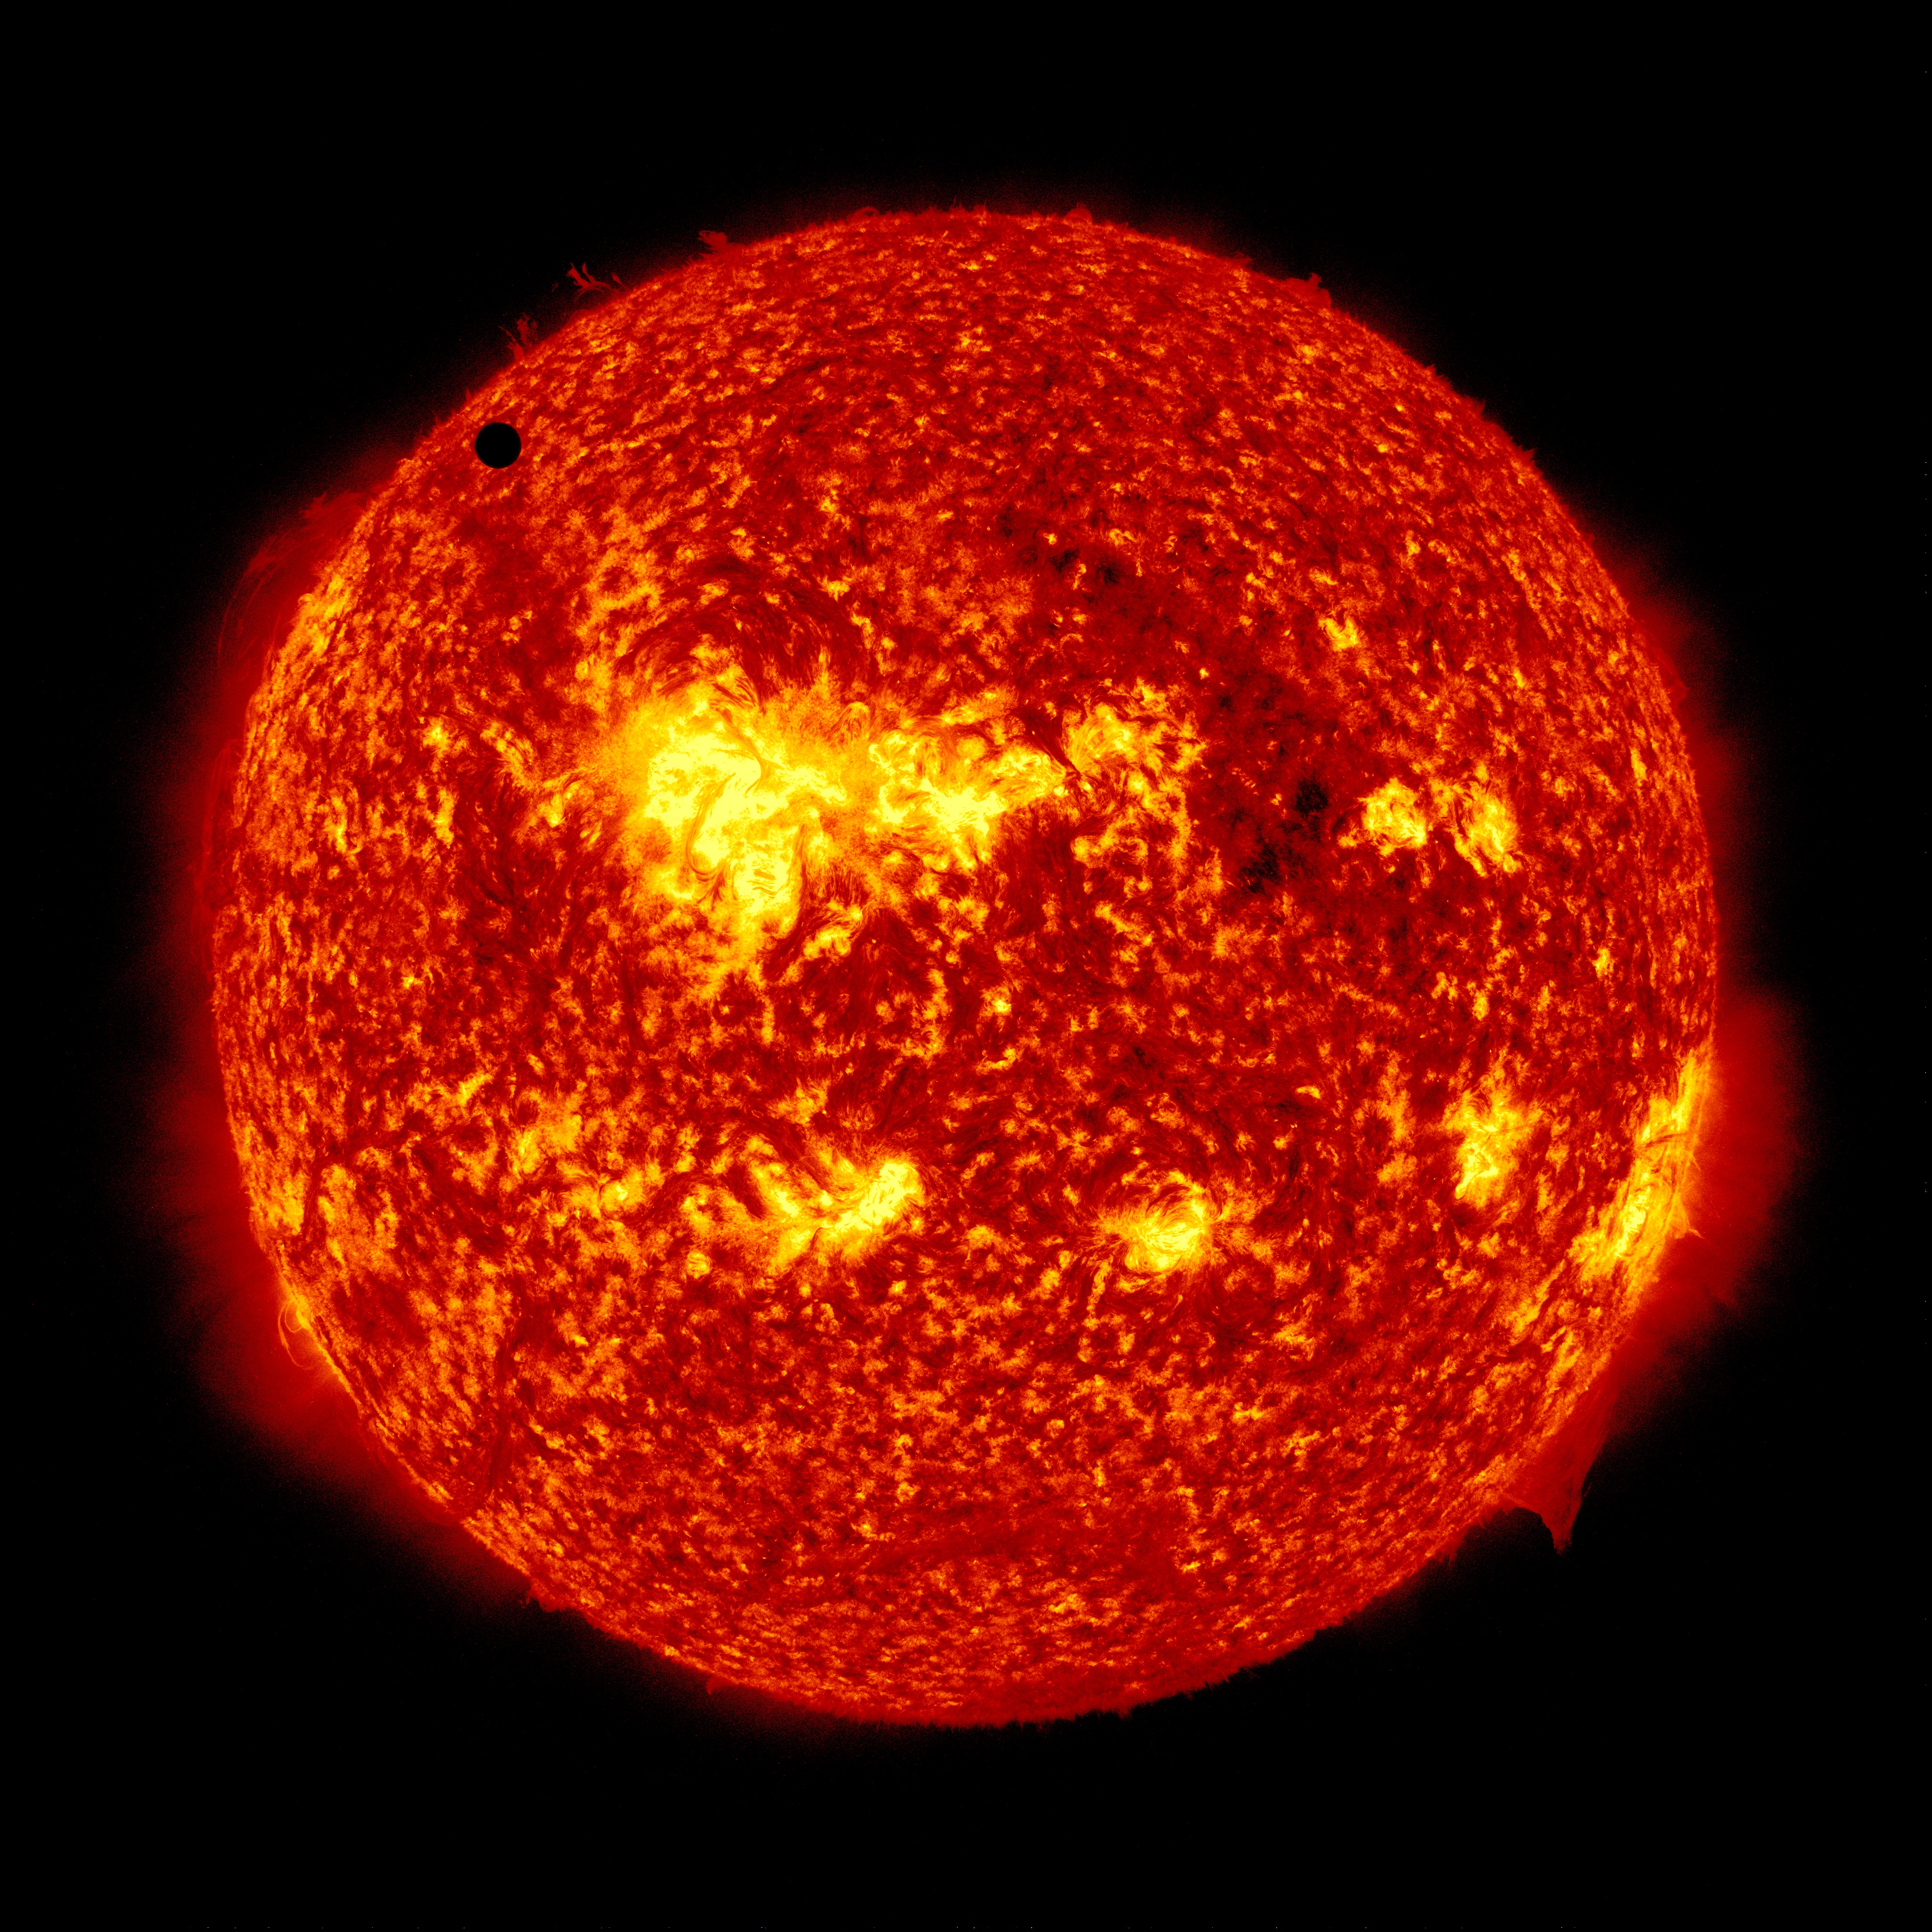

SDO's Ultra-high Definition View of 2012 Venus Transit - 304 Angstrom

NASA image captured June 5, 2012. On June 5-6 2012, SDO is collecting images of one of the rarest predictable solar events: the transit of Venus across the face of the sun. This event happens in pairs eight years apart that are separated from each other by 105 or 121 years. The last transit was in 2004 and the next will not happen until 2117.

Credit: NASA/SDO, AIA